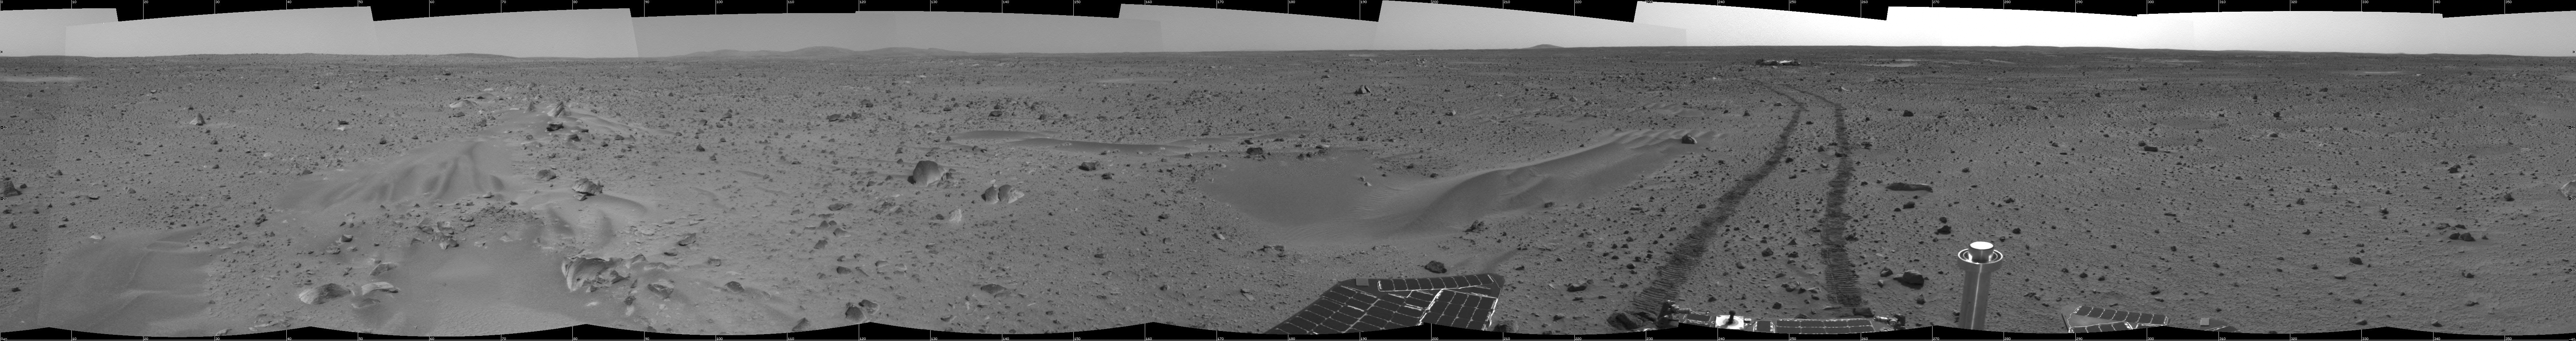

Spirit Keeps Rolling

This 360-degree mosaic panorama image, taken by the navigation camera on the Mars Exploration Rover Spirit, includes a view of the lander. The lander is located to the south-southwest of the rover, which is moving toward a crater nicknamed “Bonneville.” Sleepy Hollow can be seen to the right of the lander. As of Sol 44, which ended on February 17, 2004, the rover had moved a total of 106.6 meters (350 feet) since leaving the lander on January 15, 2004. This image was taken on Sol 39 (February 11, 2004).

Credit: NASA/JPL